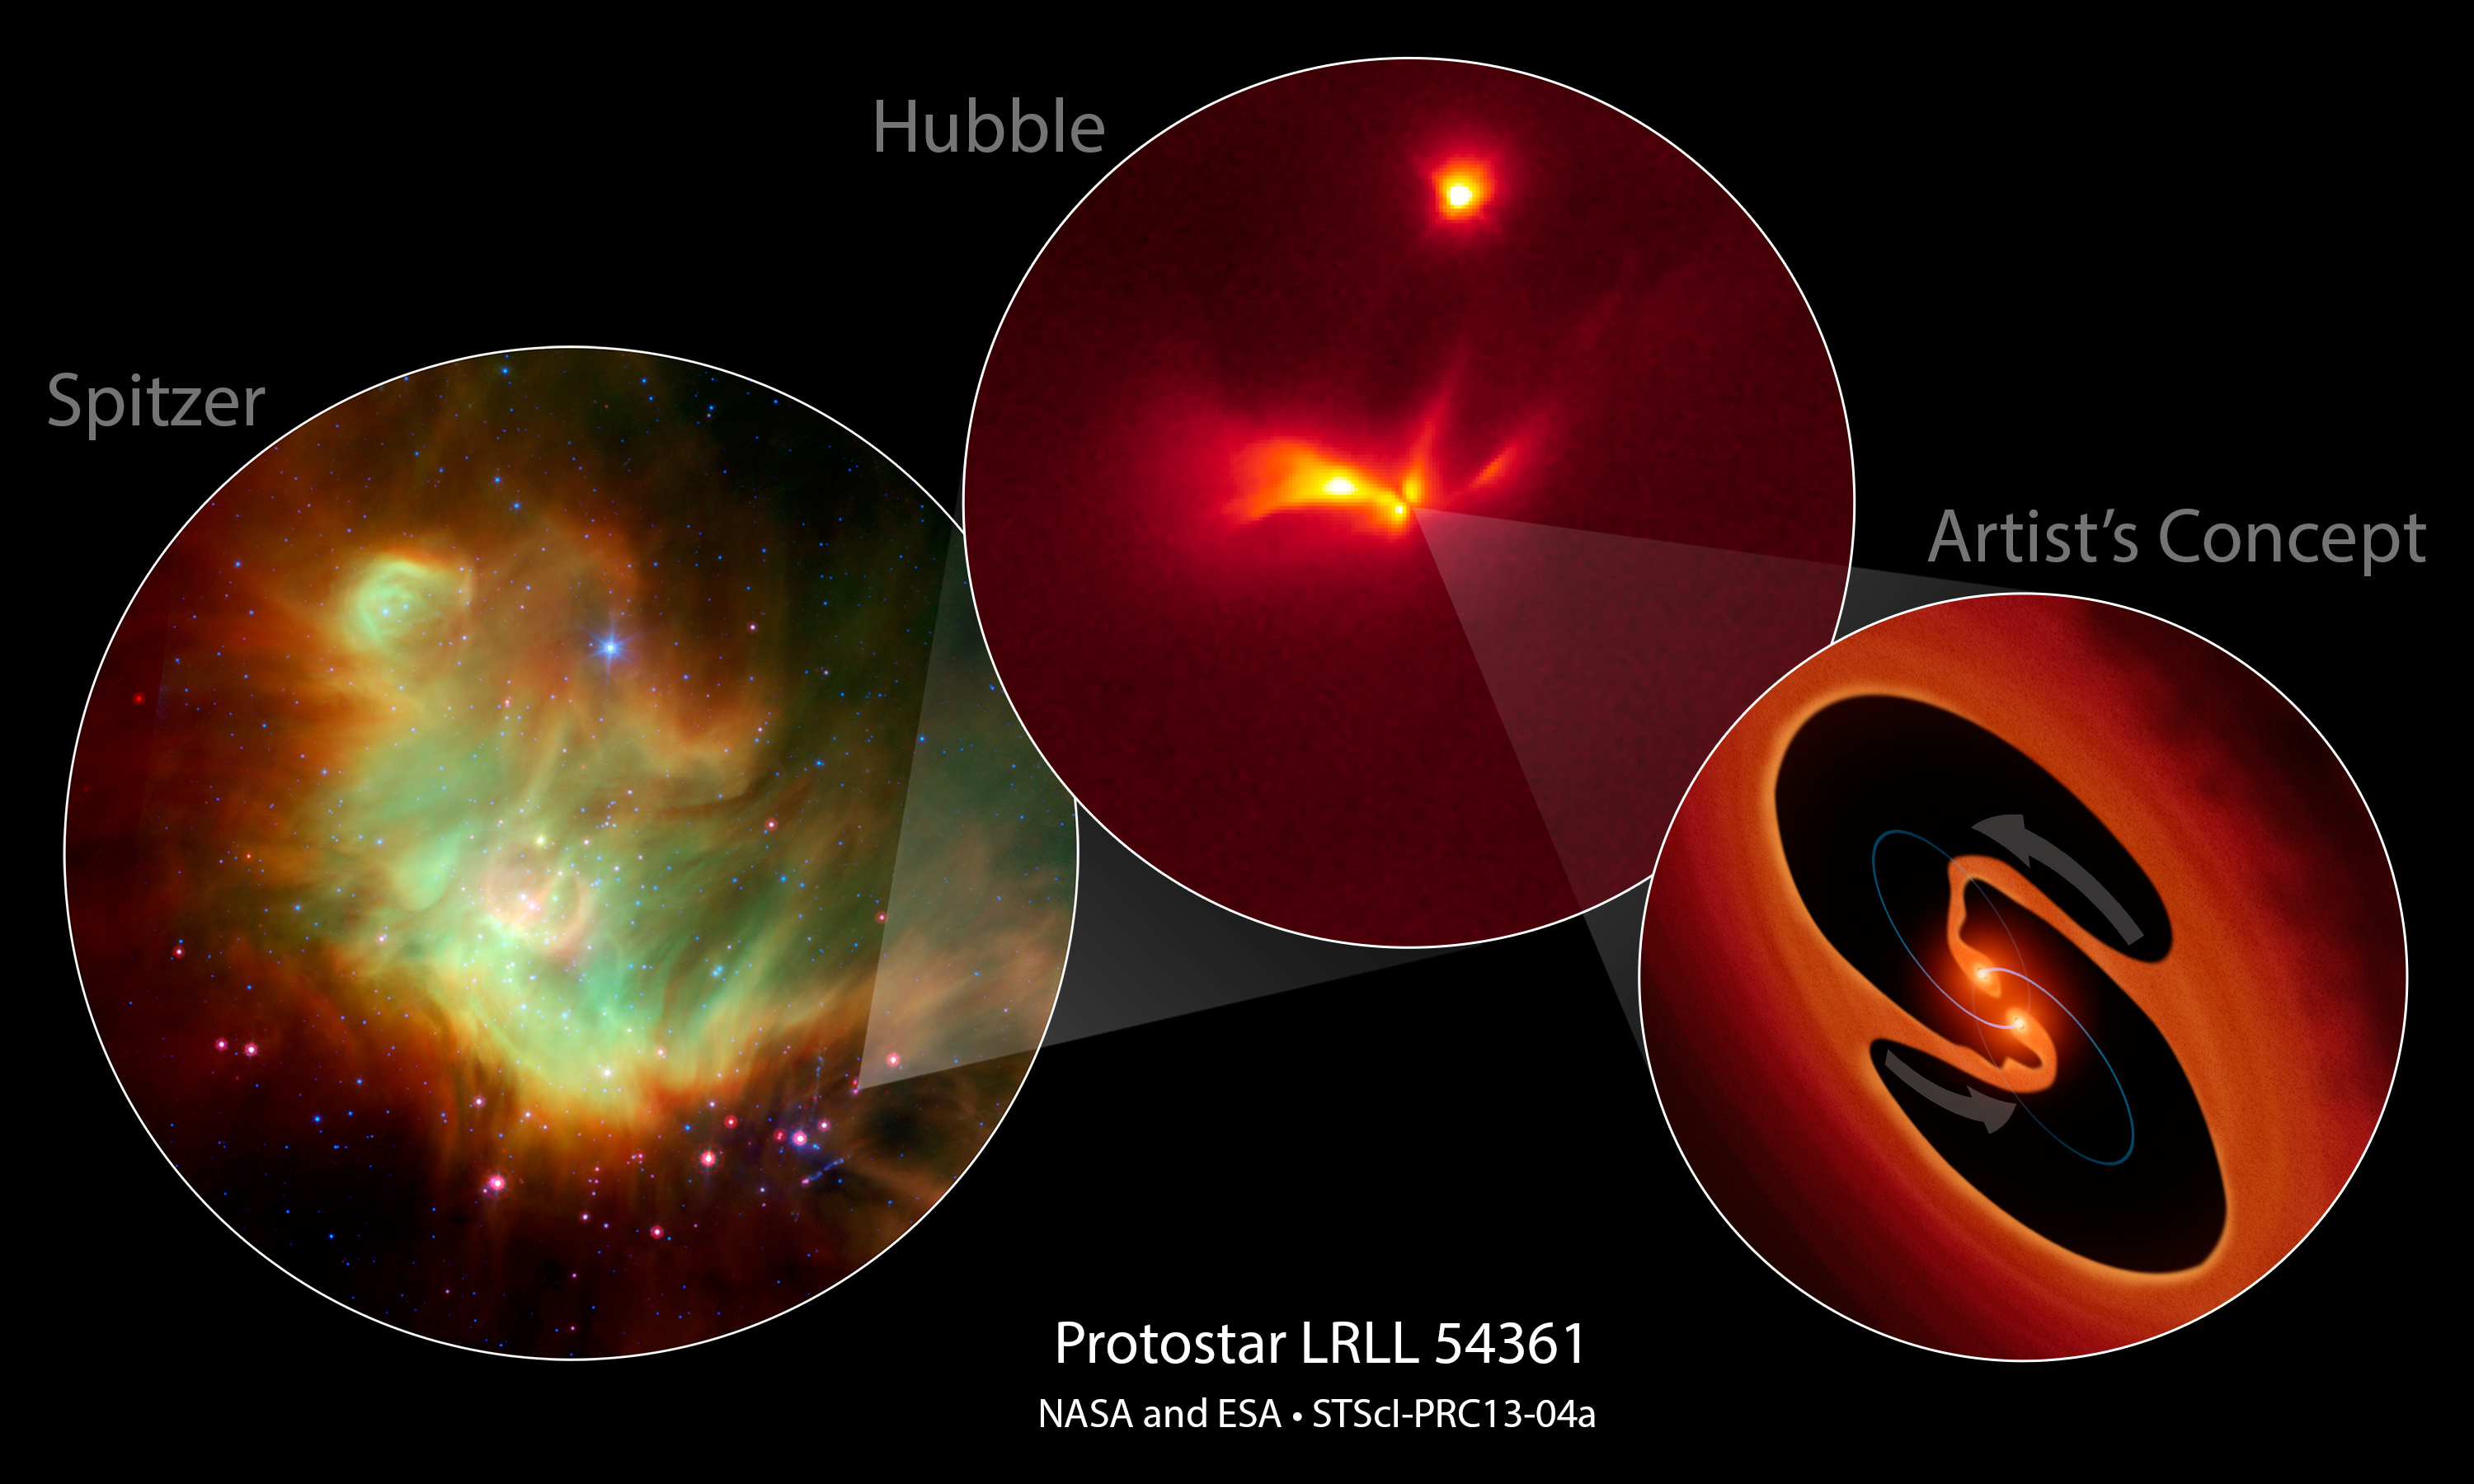

Protostar LRLL 54361

NASA's Spitzer and Hubble space telescopes have teamed up to uncover a mysterious infant star that behaves like a police strobe light.

[Left] -- This is a an infrared-light Spitzer image of LRLL 54361 inside the star-forming region IC 348 located 950 light-years away. The Spitzer Space Telescope discovered an unusual variable object that has the typical signature of a protostar. The object emits a burst of light every 25.34 days.

[Center] -- This Hubble Space Telescope monochromatic-color image resolves the detailed structure around the protostar, consisting of two cavities that are traced by light scattered off their edges above and below a dusty disk. The cavities were likely blown out of the surrounding natal envelope of dust and

gas by an outflow launched near the central object.

[Right] -- This is an artist's impression of the hypothesized central object that may be two young binary stars. Astronomers propose that the flashes are due to material in a circumstellar disk suddenly being dumped onto the growing stars and unleashing a blast of radiation each time the stars get close to each other in their orbit.

Credit: NASA/ESA/JPL-Caltech/STScI/NOAO/University of Arizona/ Max Planck Institute for Astronomy/University of Massachusetts, Amherst